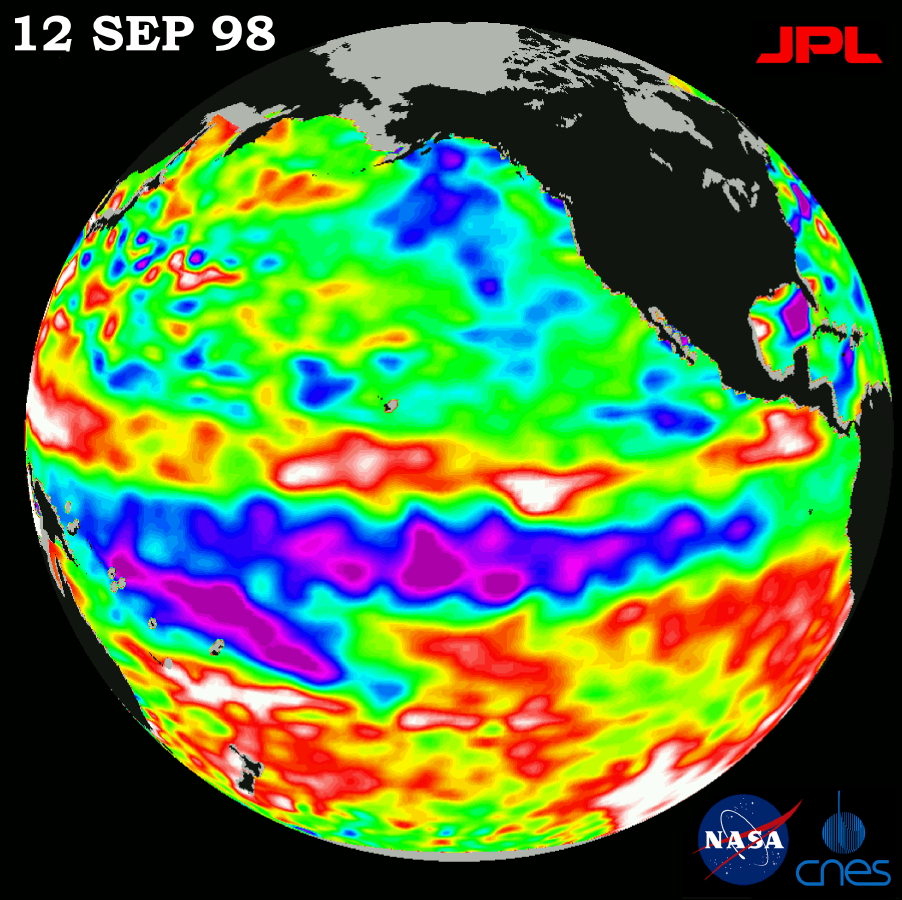

TOPEX/El Niño Watch – Satellite Shows Pacific Running Hot and Cold, September 12, 1998

This image of the Pacific Ocean was produced using sea-surface height measurements taken by the U.S.-French TOPEX/Poseidon satellite. The image shows sea surface height relative to normal ocean conditions on September 12, 1998; these sea surface heights are an indicator of the changing amount of heat stored in the ocean. The tropical Pacific Ocean continues to exhibit the complicated characteristics of both a lingering El Niño, and a possibly waning La Niña situation. This image shows that the rapid cooling of the central tropical Pacific has slowed and this area of low sea level (shown in purple) has decreased slightly since last month. It is still uncertain, scientists say, that this cold pool will evolve into a long-lasting La Niña situation. Remnants of the El Niño warm water pool, shown here in red and white, are still lingering to the north and south of the equator. The coexistence of these two contrasting conditions indicates that the ocean and the climate system remain in transition. These strong patterns have remained in the climate system for many months and will continue to influence weather conditions around the world in the coming fall and winter. The satellite’s sea-surface height measurements have provided scientists with a detailed view of the 1997-98 El Niño because the TOPEX/Poseidon satellite measures the changing sea-surface height with unprecedented precision. The purple areas are about 18 centimeters (7 inches) below normal, creating a deficit in the heat supply to the surface waters. The white areas show the sea surface is between 14 and 32 centimeters (6 to 13 inches) above normal; in the red areas, it’s about 10 centimeters (4 inches) above normal. The green areas indicate normal conditions. The purple areas are 14 to 18 centimeters (6 to 7 inches) below normal and the blue areas are 5 to 13 centimeters (2 to 5 inches) below normal. The El Niño phenomenon is thought to be triggered when the steady westward blowing trade winds weaken and even reverse direction. This change in the winds allows a large mass of warm water (the red and white area) that is normally located near Australia to move eastward along the equator until it reaches the coast of South America. The displacement of so much warm water affects evaporation, where rain clouds form and, consequently, alters the typical atmospheric jet stream patterns around the world. A La Niña situation is essentially the opposite of an El Niño condition, but during La Niña the trade winds are stronger than normal and the cold water that normally exists along the coast of South America extends to the central equatorial Pacific. A La Niña situation also changes global weather patterns, and is associated with less moisture in the air resulting in less rain along the west coasts of North and South America.

Credit: NASA/JPL